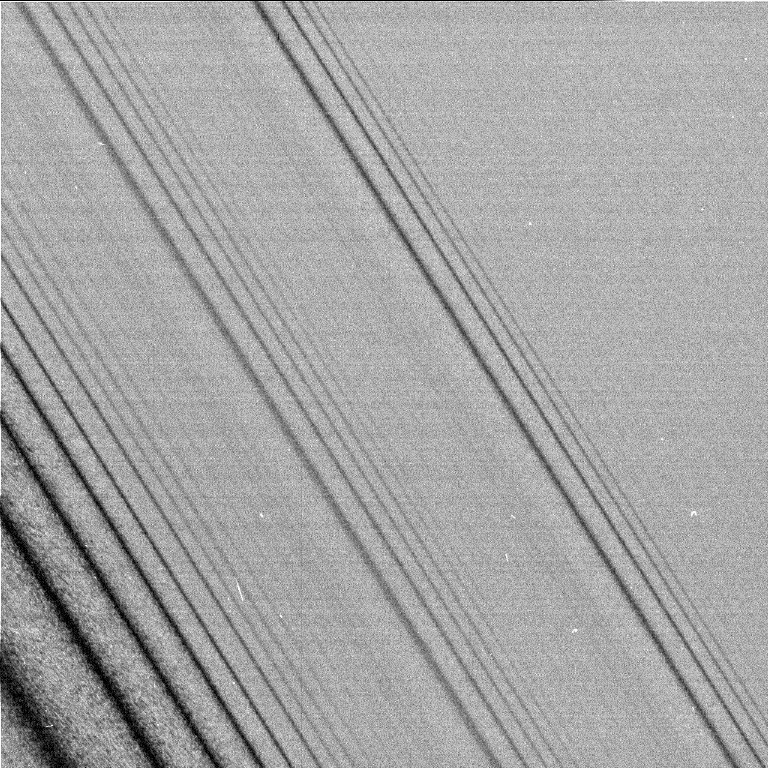

Rings Full of Waves

This image shows three density waves in Saturn’s A ring. It was taken by the narrow angle camera on the Cassini spacecraft after successful entry into Saturn’s orbit. The view shows the dark, or unlit, side of the rings.

Credit: NASA/JPL/Space Science Institute